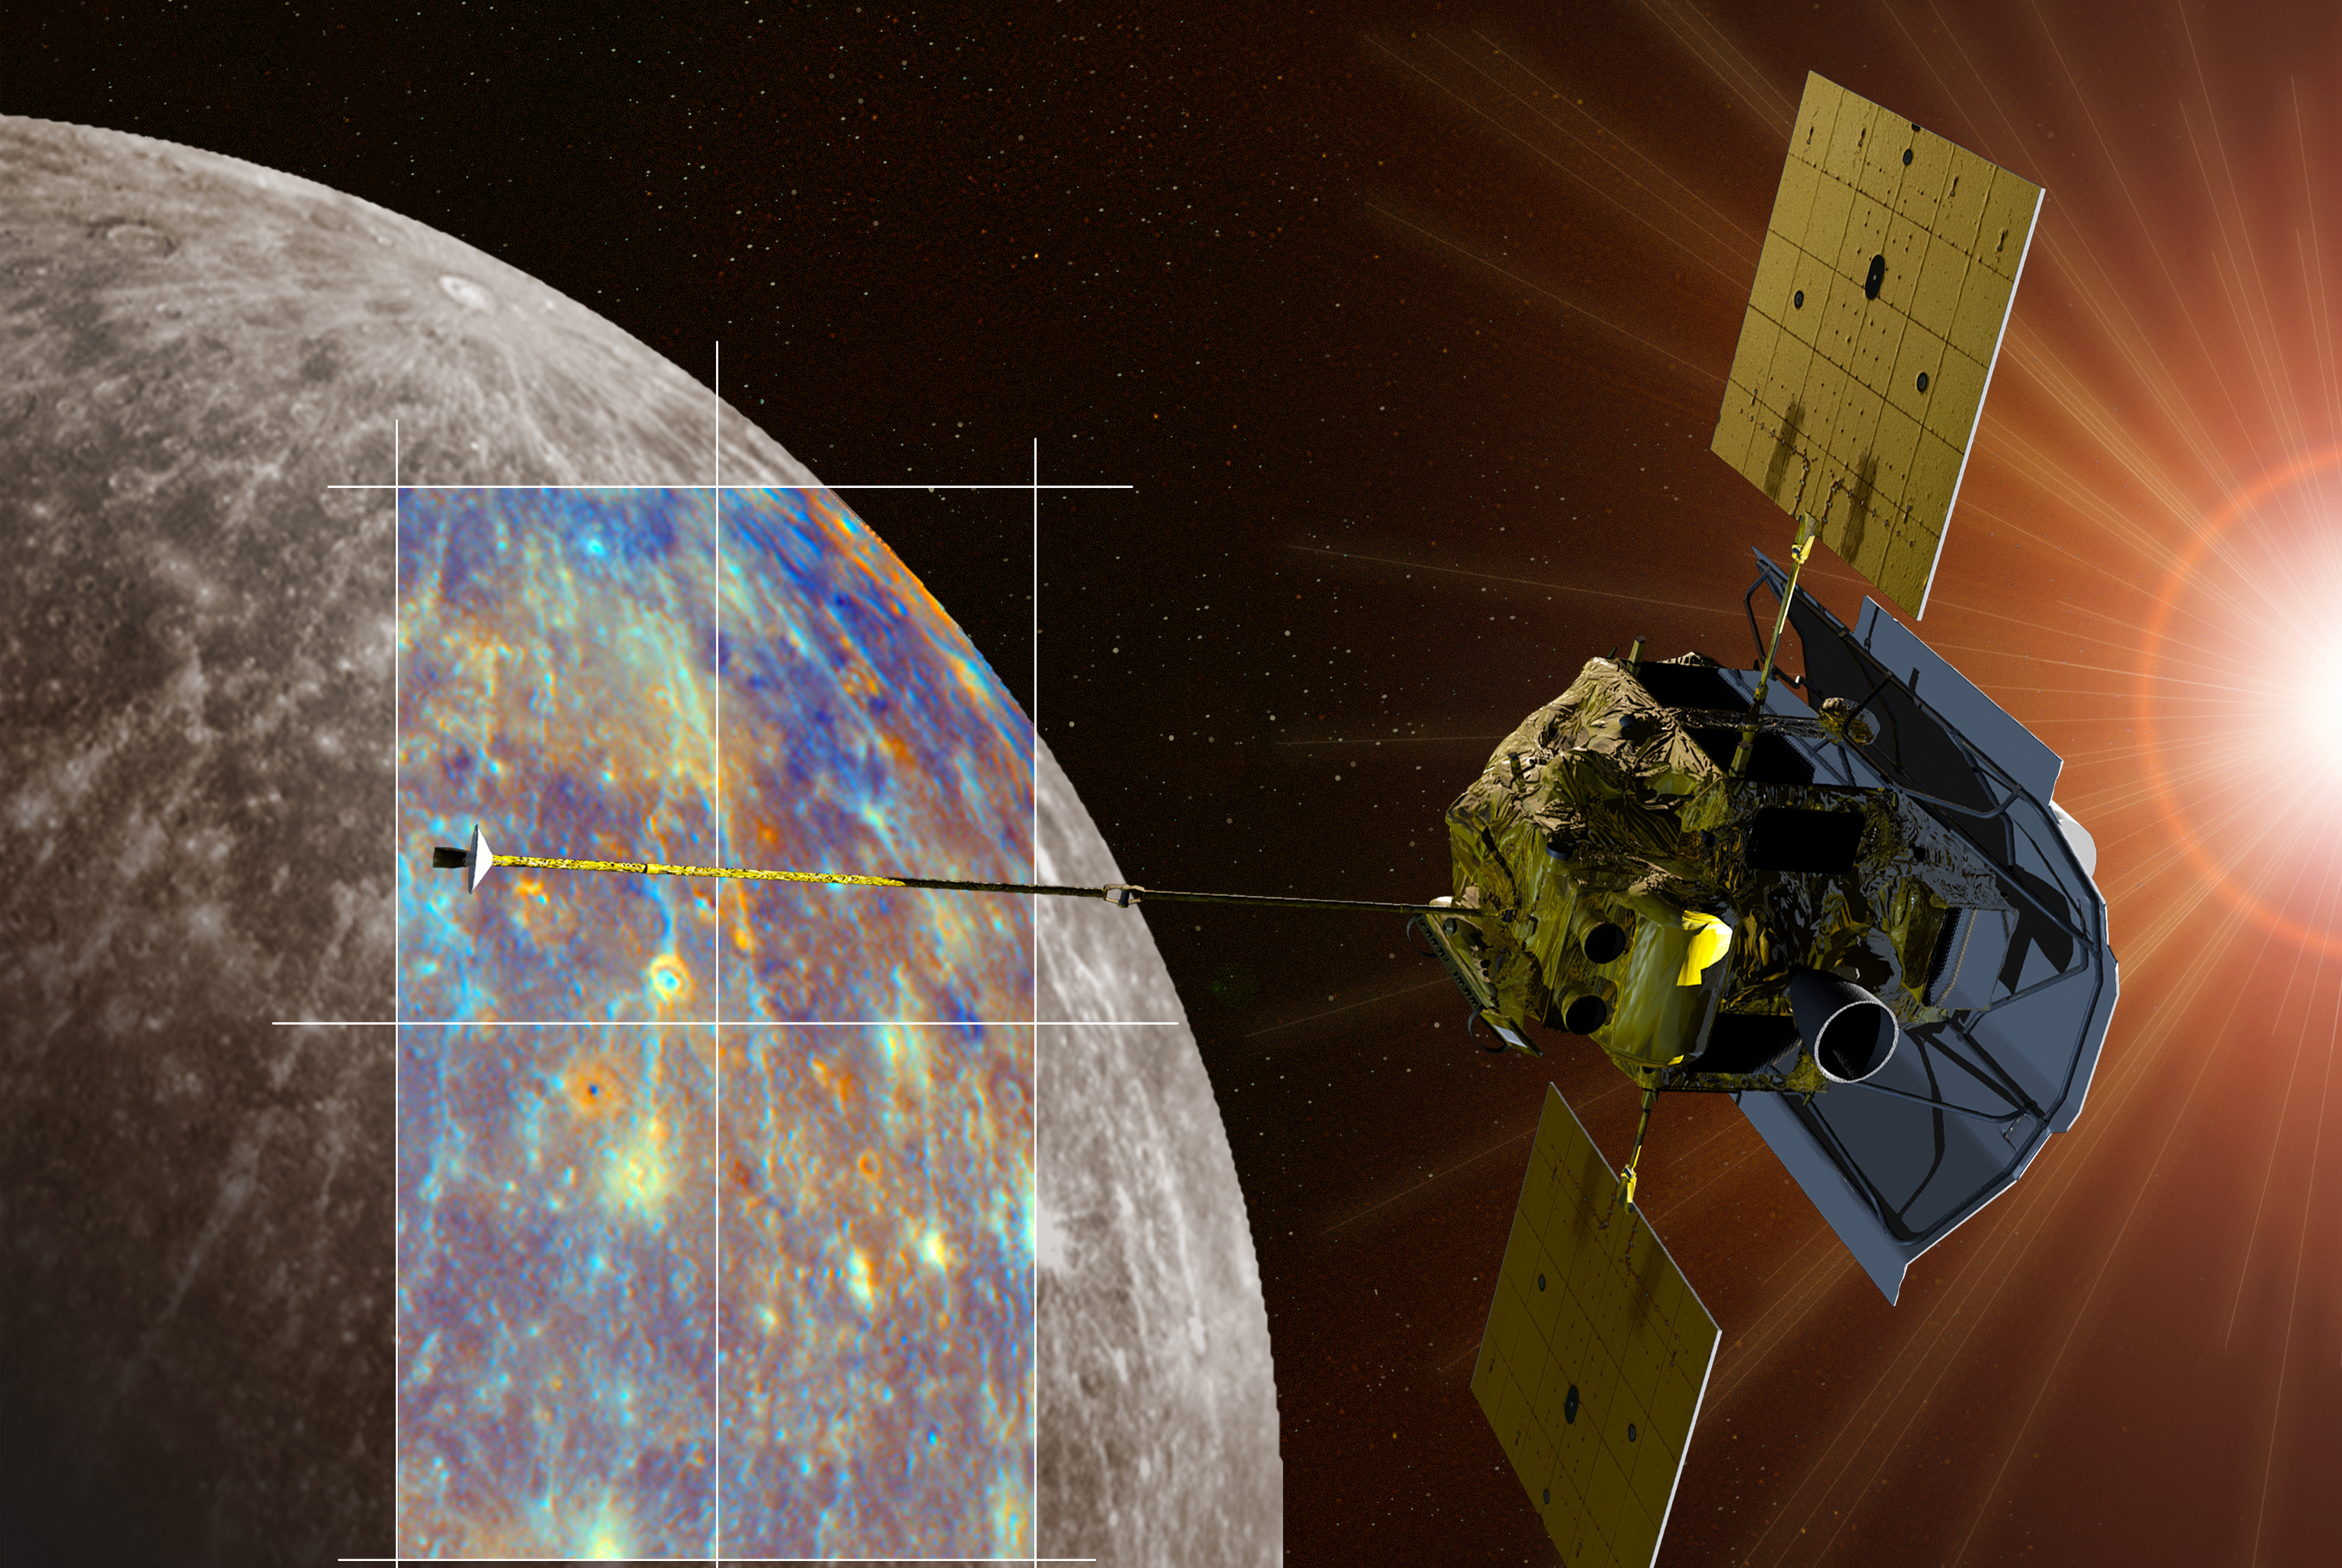

MESSENGER Near Hokusai Crater (Artist’s Concept)

A depiction of the MESSENGER spacecraft is shown passing near the crater Hokusai and its extensive system of rays. Both the monochrome and enhanced color views of Mercury were obtained during MESSENGER’s second Mercury flyby.

For information regarding the use of images, see the MESSENGER image use policy.

Credit: NASA/Johns Hopkins University Applied Physics Laboratory/Carnegie Institution of Washington